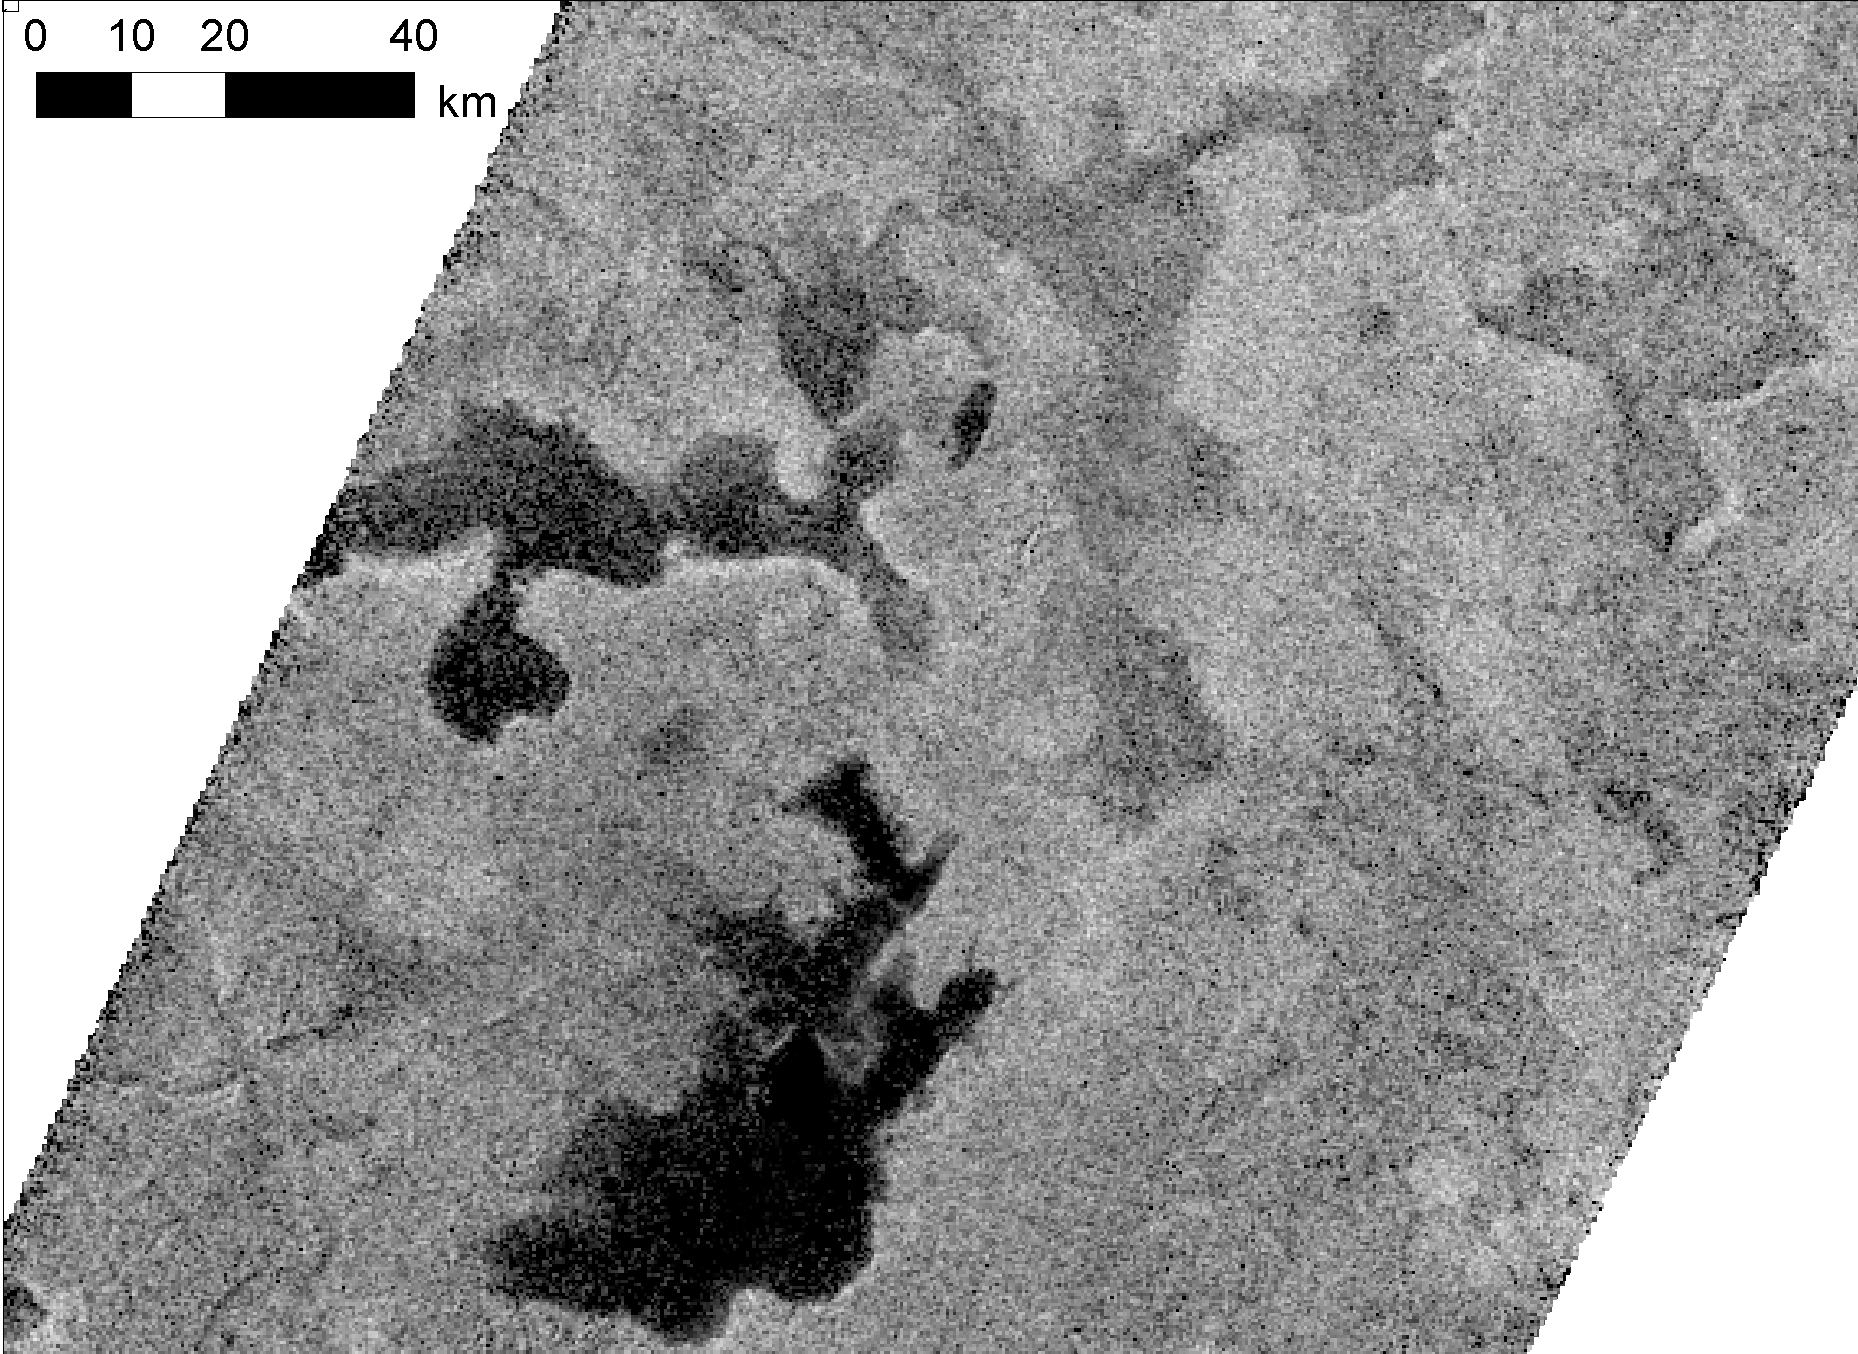

Different Looks for Titan Lakes

Lakes on Saturn’s moon Titan reflect radio waves in varying ways in this image from NASA’s Cassini spacecraft. Scientists think the variations in reflectivity, or brightness, have to do with the smoothness or texture of the surface. If a lake is fully liquid, it looks dark, but if it is only partially liquid, it looks brighter.

In this image taken from Titan’s high northern latitudes on May 22, 2012, the lakes on the left are full of liquid hydrocarbons and the lakes on the top right are only partially filled, or represent saturated ground (i.e., a mudflat). The lakes in this image are each about 35 to 45 kilometers (22 to 30 miles) across, or about the size of Lake Tahoe on the California-Nevada border. Some of the differences in reflectivity could also be explained by the presence of floating hydrocarbon ice.

This image was obtained by Cassini’s radar mapper at a scale of about 350 meters (1,100 feet) per pixel. It is presented in polar stereographic projection with a logarithmic stretch.

For perspective, a wider view of these lakes can be seen in PIA16167.

The Cassini-Huygens mission is a cooperative project of NASA, the European Space Agency and the Italian Space Agency. NASA’s Jet Propulsion Laboratory, a division of the California Institute of Technology in Pasadena, manages the mission for NASA’s Science Mission Directorate, Washington, DC. The Cassini orbiter was designed, developed and assembled at JPL. The radar instrument was built by JPL and the Italian Space Agency, working with team members from the United States and several European countries.

Credit: NASA/JPL-Caltech/ASI/Cornell